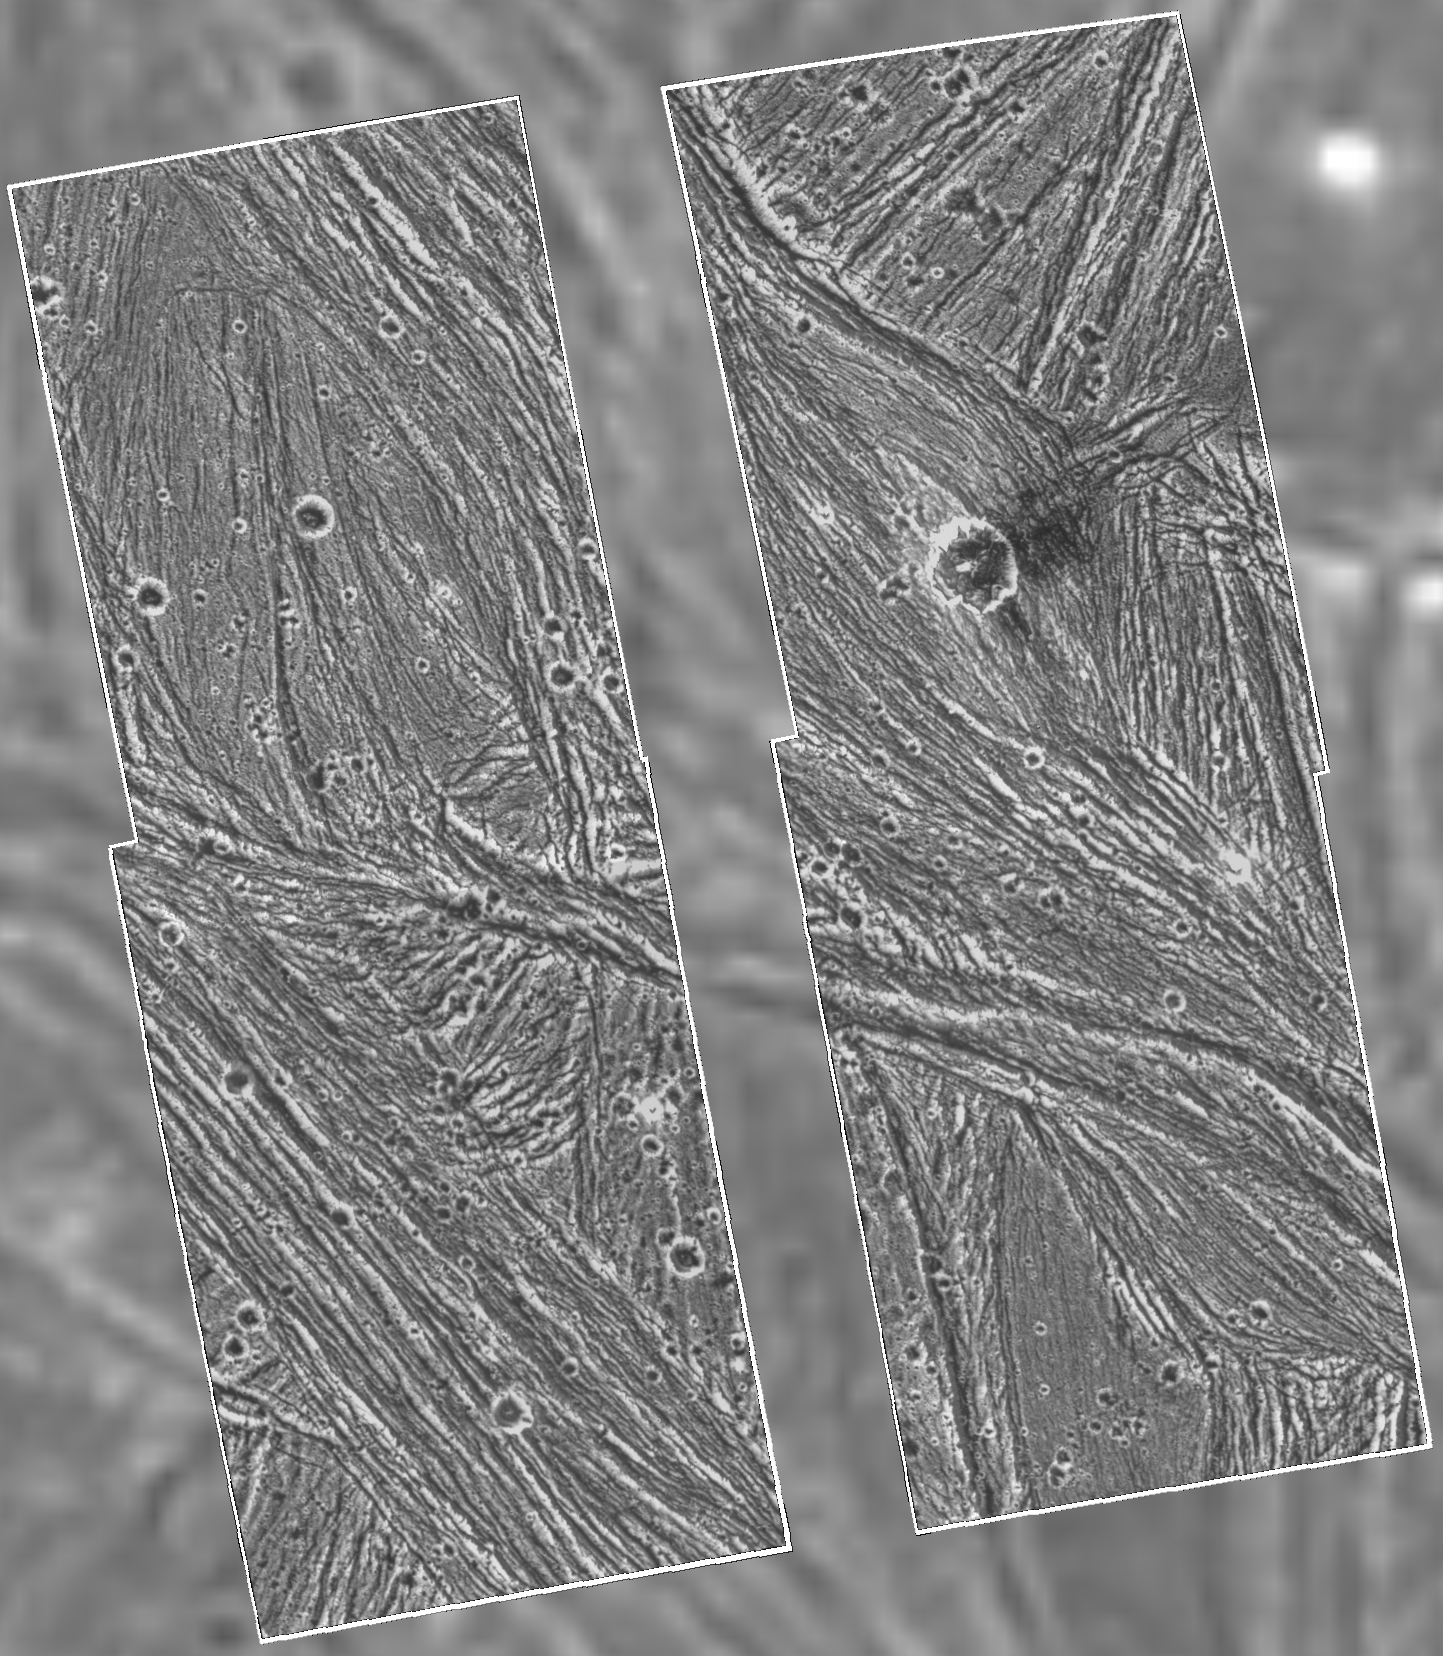

Ganymede – Galileo Mosaic Overlayed on Voyager Data in Uruk Sulcus Region

A mosaic of four Galileo high-resolution images of the Uruk Sulcus region of Jupiter’s moon Ganymede is shown within the context of an image of the region taken by Voyager 2 in 1979. The image shows details of parallel ridges and troughs that are the principal features in the brighter regions of Ganymede. The Galileo frames unveil the fine-scale topography of Ganymede’s ice-rich surface, permitting scientists to develop a detailed understanding of the processes that have shaped Ganymede. Resolution of the Galileo images is 74 meters (243 feet) per pixel, while resolution of the Voyager image is 1.3 kilometers (0.8 mile) per pixel. In this view, north is to the top, and the sun illuminates the surface from the lower left nearly overhead. The area shown, at latitude 10 degrees north, longitude 168 degrees west, is about 120 by 110 kilometers (75 by 68 miles) in extent. The image was taken June 27 at a range of 7,448 kilometers (4,628 miles). The Jet Propulsion Laboratory manages the Galileo mission for NASA’s Office of Space Science.

Credit: NASA/JPL